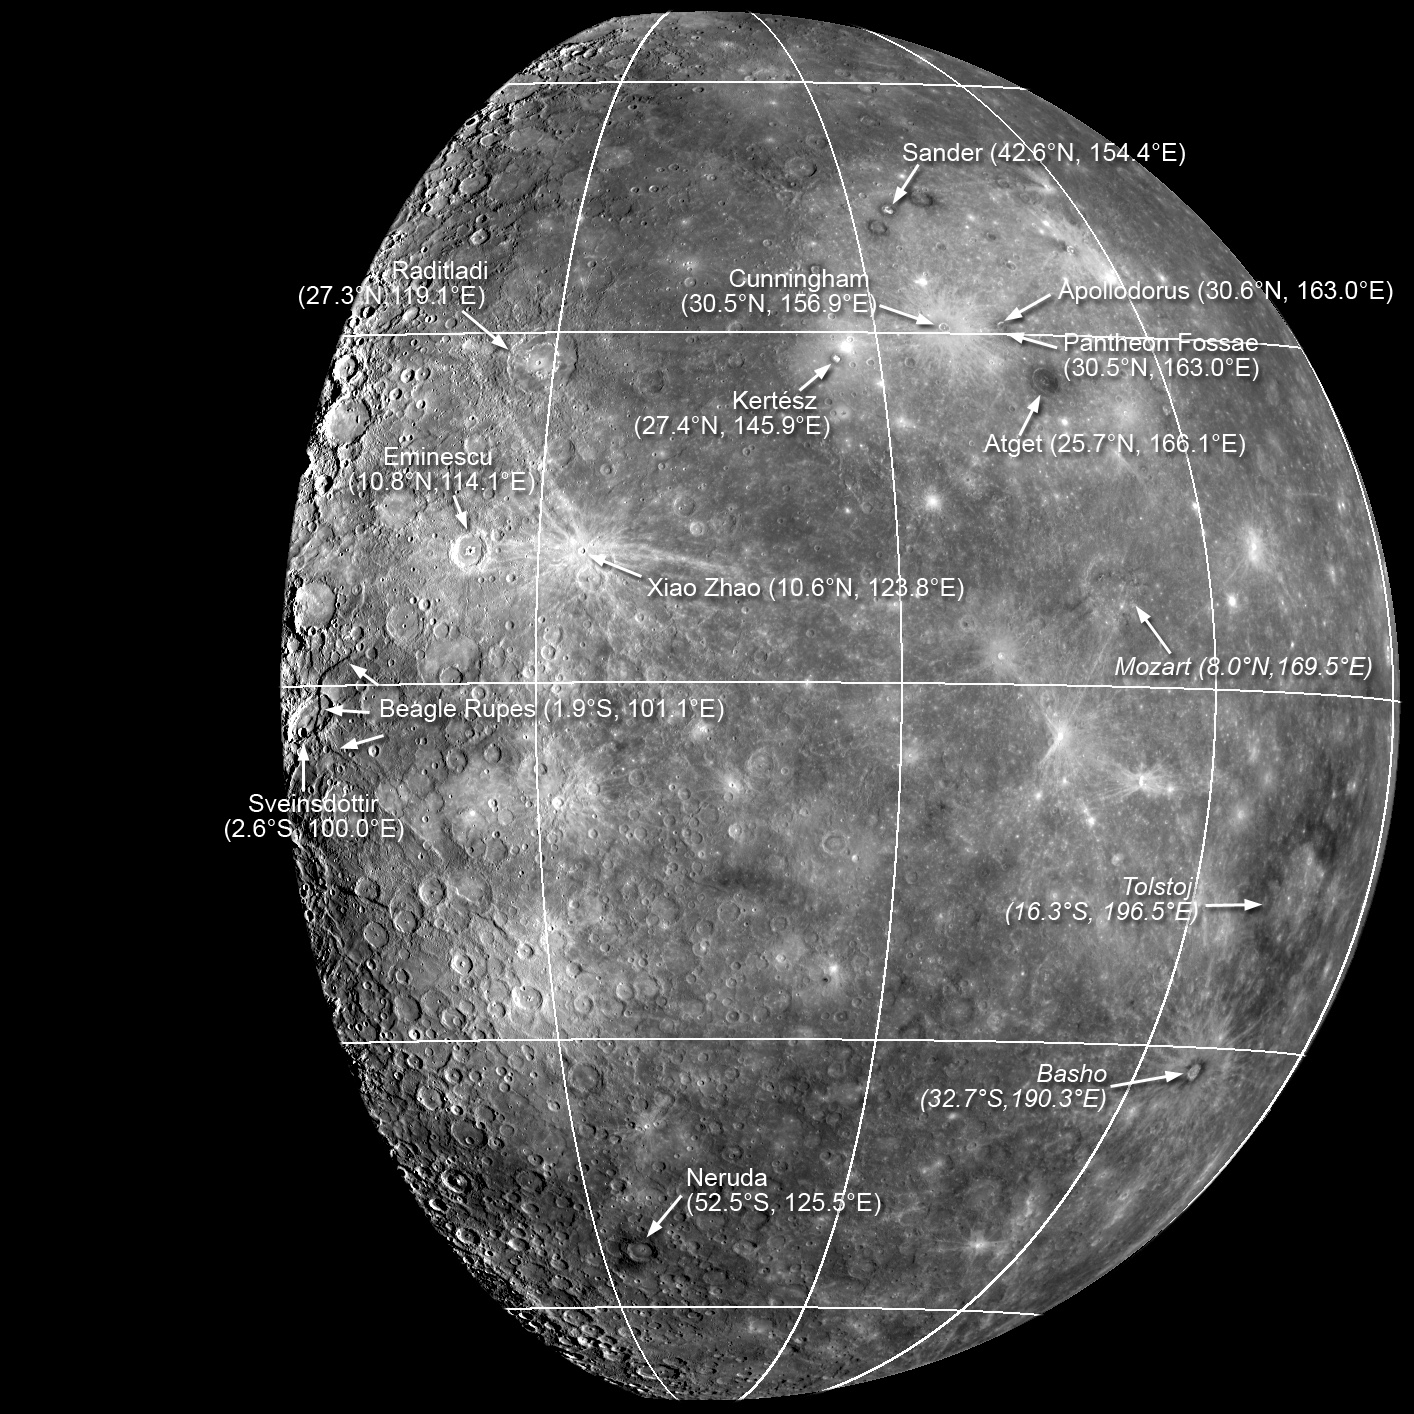

New Names for Features on Mercury

The International Astronomical Union (IAU) recently approved new names for features on Mercury that were all seen for the first time in images taken by MESSENGER during the spacecraft’s first flyby of the planet. Read the full press release for additional details about the naming process and the origin of the names, and visit the U.S. Geological Survey website, the Gazetteer of Planetary Nomenclature, to learn about all of the named planetary features in the Solar System.

This image, produced by mosaicking many Narrow Angle Camera (NAC) images together, shows the locations of the newly named features, along with the craters Basho, Mozart, and Tolstoj, first seen by the Mariner 10 mission. Close-up views of many of these features are available in the MESSENGER website image gallery. In particular, look at these previous releases for NAC high-resolution images of Apollodorus, Beagle Rupes, Eminescu, Mozart, Neruda, Pantheon Fossae, Raditladi, and Sander.

These images are from MESSENGER, a NASA Discovery mission to conduct the first orbital study of the innermost planet, Mercury. For information regarding the use of images, see the MESSENGER image use policy.

Credit: NASA/Johns Hopkins University Applied Physics Laboratory/Carnegie Institution of Washington